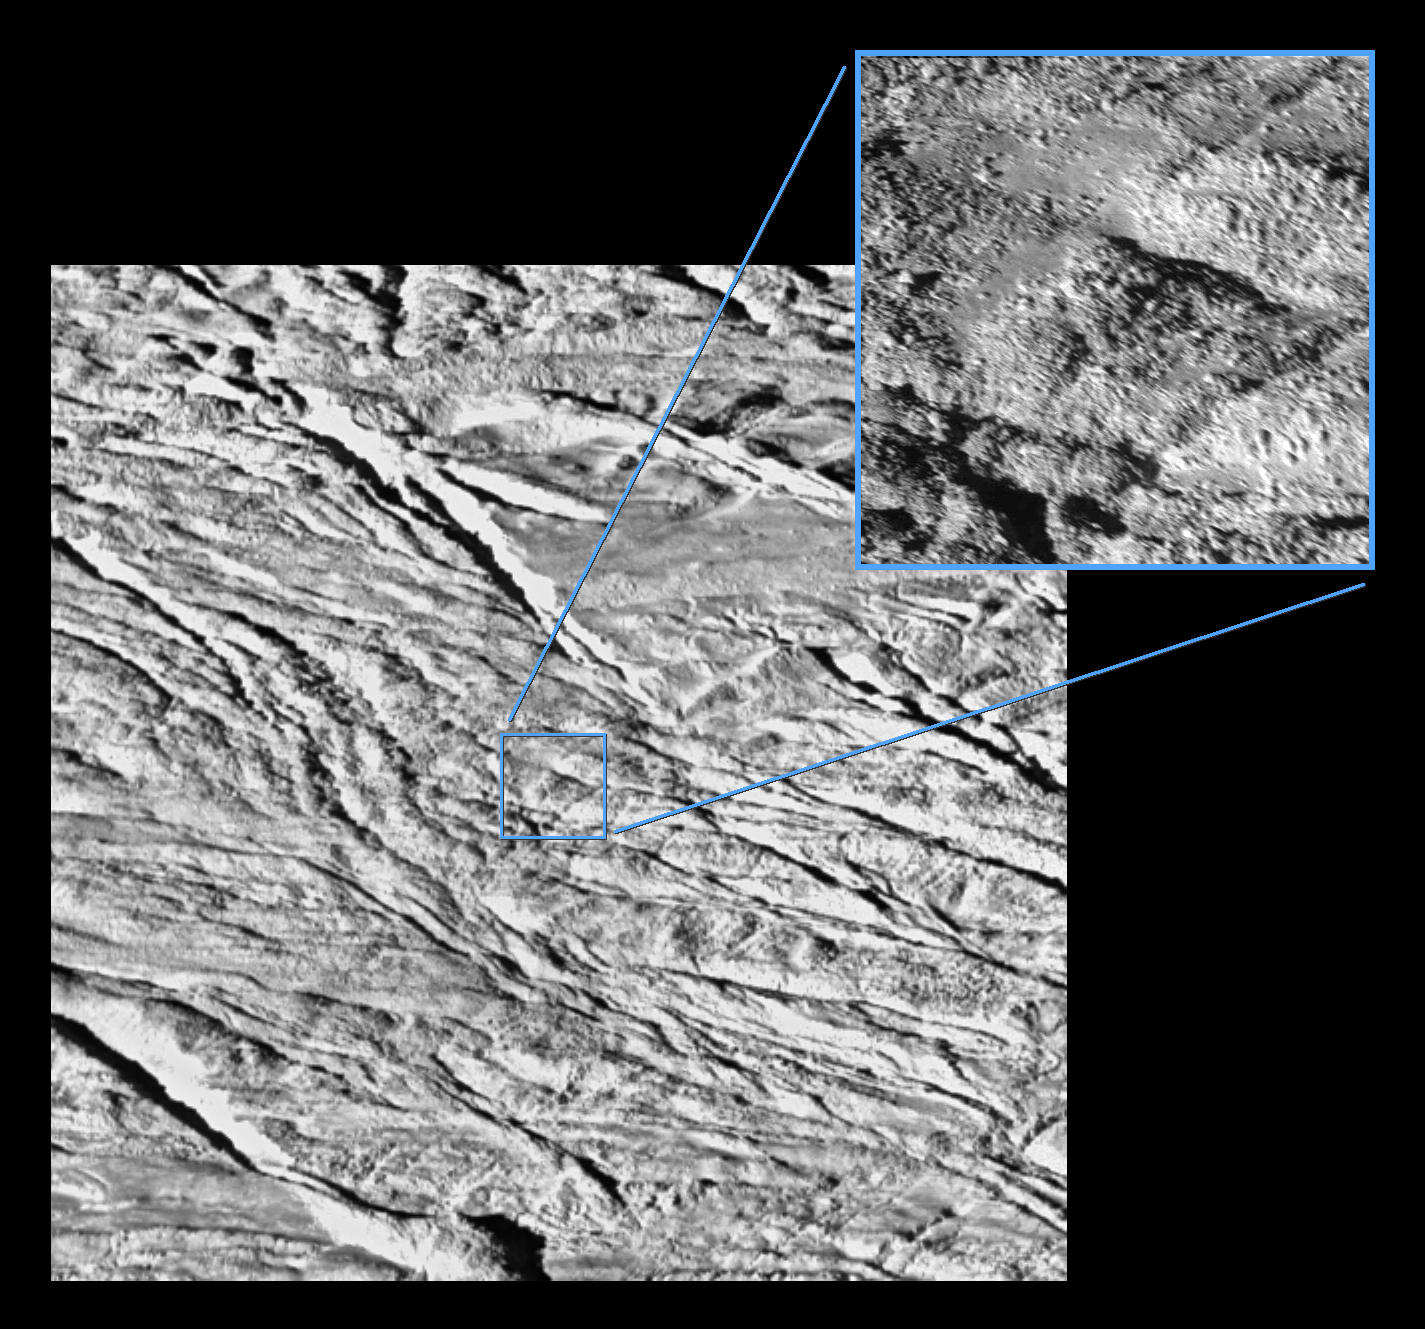

Boulder-Strewn Surface

The tortured southern polar terrain of Saturn’s moon Enceladus appears strewn with great boulders of ice in these two fantastic views — the highest resolution images obtained so far by Cassini of any world.

This comparison view consists of a wide-angle camera image (left) for context, and a high-resolution narrow-angle camera image (right). The two images were acquired at an altitude of approximately 208 kilometers (129 miles), as Cassini made its closest approach yet to Enceladus.

The wide-angle view shows what appears to be a geologically youthful, tectonically fractured terrain.

In the narrow-angle view, some smearing of the image due to spacecraft motion is apparent. Both of these views were acquired as Enceladus raced past Cassini’s field of view near the time of closest approach. At the time, the imaging cameras were pointed close to the moon’s limb (edge), rather than directly below the spacecraft. This allowed for less ‘motion blur’ than would have been apparent had the cameras pointed straight down. Thus, the terrain imaged here was actually at a distance of 319 kilometers (198 miles) from Cassini.

At the fine scale afforded by the Cassini spacecraft narrow-angle view, the surface is dominated by ice blocks between 10 and 100 meters (33 and 330 feet) across. The origin of these icy boulders is enigmatic. Scientists are interested in studying the sizes and numbers of the blocks in this bizarre scene, and in understanding whether terrain covered with boulders is common on Enceladus.

The images in this comparison view are available individually (see PIA06251 and PIA06252).

Image scale is about 4 meters (13 feet) per pixel in the narrow-angle image and about 37 meters (121 feet) per pixel in the wide-angle image. The wide-angle image has been magnified by a factor of two. The contrast in both images has been enhanced to improve the visibility of surface features.

The Cassini-Huygens mission is a cooperative project of NASA, the European Space Agency and the Italian Space Agency. The Jet Propulsion Laboratory, a division of the California Institute of Technology in Pasadena, manages the mission for NASA’s Science Mission Directorate, Washington, D.C. The Cassini orbiter and its two onboard cameras were designed, developed and assembled at JPL. The imaging team is based at the Space Science Institute, Boulder, Colo.

Credit: NASA/JPL/Space Science Institute